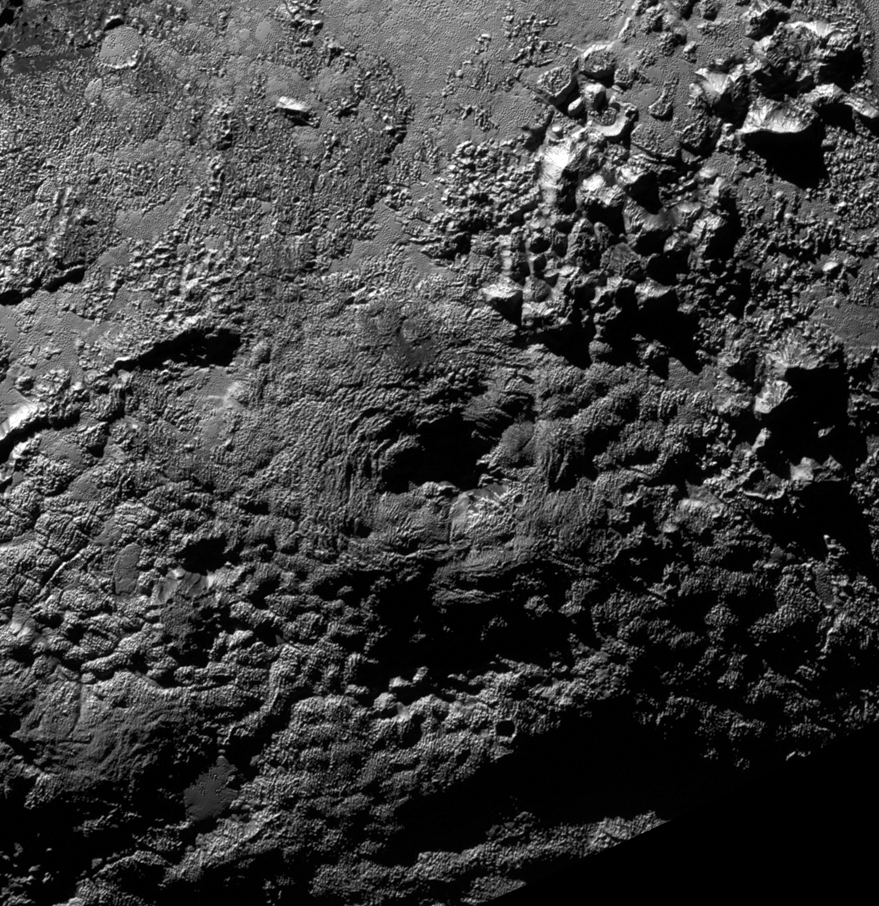

Ice Volcanoes on Pluto?

The informally named feature Wright Mons, located south of Sputnik Planum on Pluto, is an unusual feature that’s about 100 miles (160 kilometers) wide and 13,000 feet (4 kilometers) high. It displays a summit depression (visible in the center of the image) that’s approximately 35 miles (56 kilometers) across, with a distinctive hummocky texture on its sides. The rim of the summit depression also shows concentric fracturing. New Horizons scientists believe that this mountain and another, Piccard Mons, could have been formed by the ‘cryovolcanic’ eruption of ices from beneath Pluto’s surface.

The Johns Hopkins University Applied Physics Laboratory in Laurel, Maryland, designed, built, and operates the New Horizons spacecraft, and manages the mission for NASA’s Science Mission Directorate. The Southwest Research Institute, based in San Antonio, leads the science team, payload operations and encounter science planning. New Horizons is part of the New Frontiers Program managed by NASA’s Marshall Space Flight Center in Huntsville, Alabama.

Credit: NASA/Johns Hopkins University Applied Physics Laboratory/Southwest Research Institute